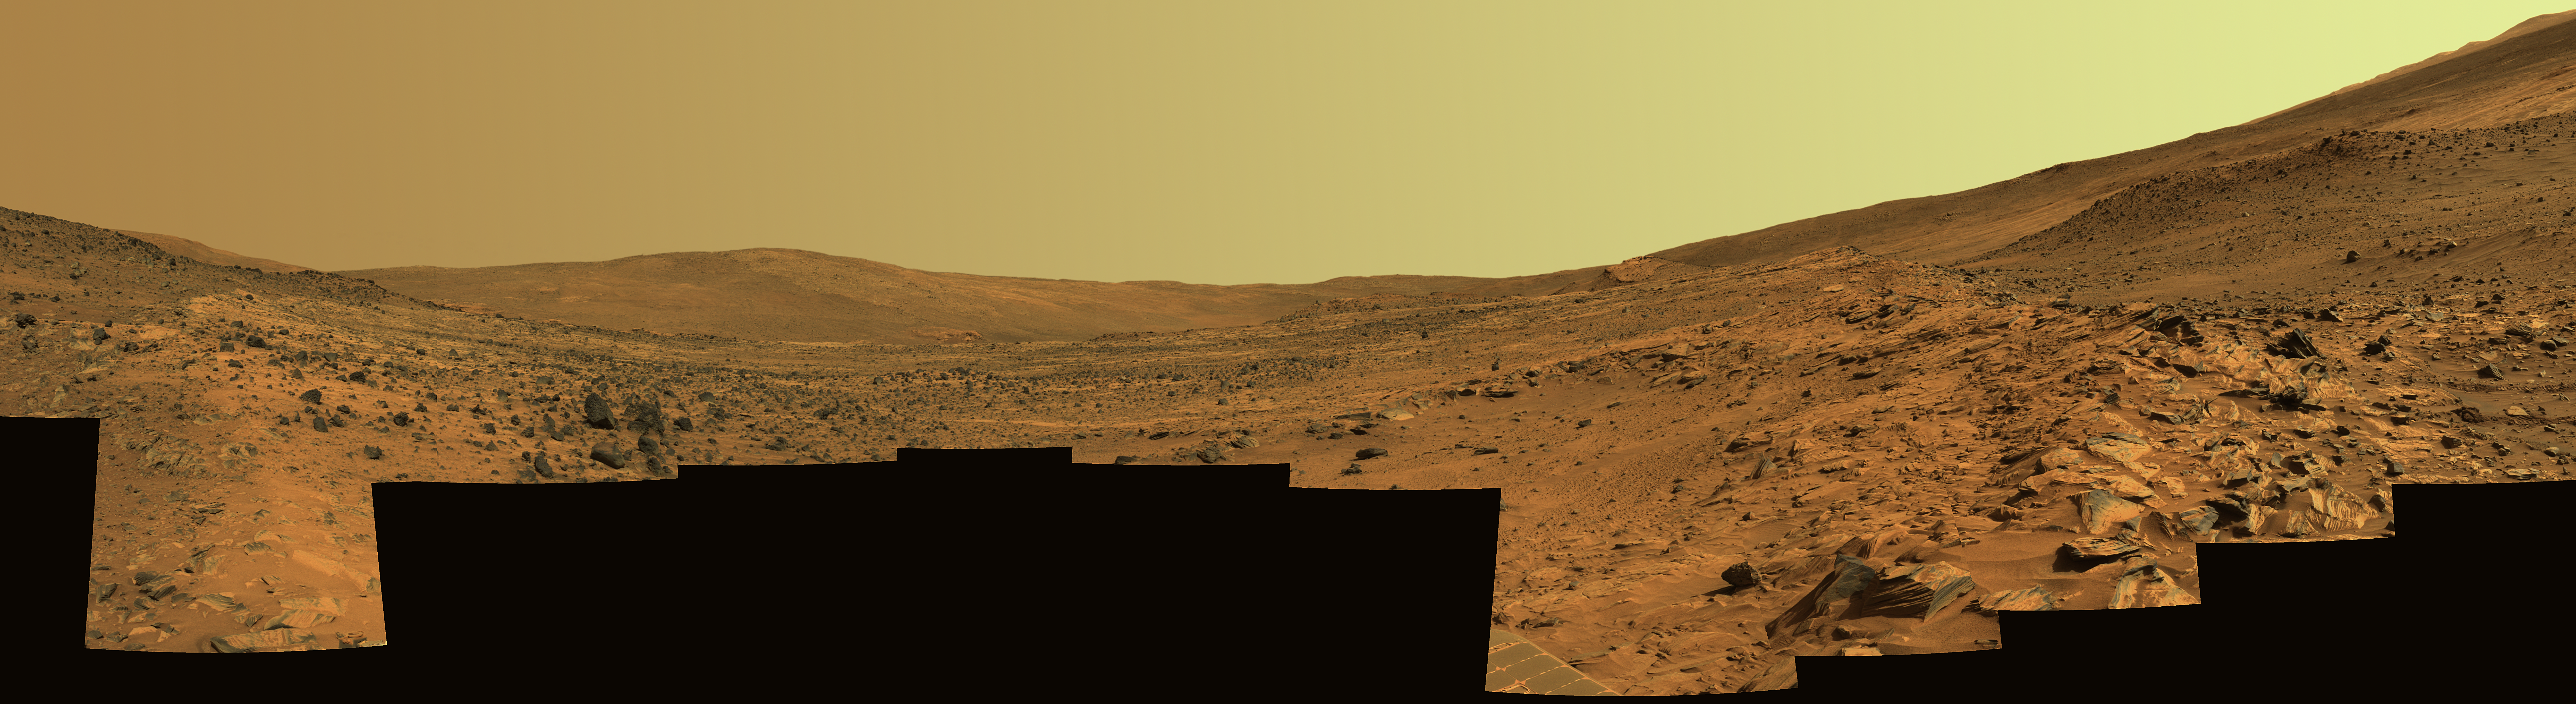

Spirit’s ‘Paige’ Panorama of the Interior of ‘Home Plate’

On Feb. 19, 2006, the 758th Martian day of exploration of the red planet by NASA’s Mars Exploration Rover Spirit, the rover acquired this panoramic view of the interior of “Home Plate,” a circular topographic feature amid the “Columbia Hills.” This view, called the “Paige” panorama, is from the top of Home Plate. It shows layered rocks exposed at the edge as well as dark rocks exhibiting both smooth and sponge-like “scoriaceous” textures. To the east from this vantage point, “McCool Hill” looms on the horizon. At the base of McCool Hill is a reddish outcrop called “Oberth,” which Spirit may explore during the rapidly approaching Martian winter. “Von Braun” and “Goddard” hills are partially visible beyond the opposite rim of Home Plate.

The limited spatial coverage of this panorama is the result of steadily decreasing power available to the rover for science activities as the Martian winter arrives and the sun traces a lower path across the sky. The rover team anticipates that the north-facing slopes of McCool Hill should sufficiently tilt the rover’s solar panels toward the sun to allow Spirit to survive the winter.

The view covers about 230 degrees of terrain around the rover. Spirit’s panoramic camera (Pancam) took 72 separate images of this scene with four different Pancam filters. This is an approximately true-color rendering using the Pancam’s 75-nanometer, 535-nanometer, and 432-nanometer filters. Image-to-image seams have been eliminated from the sky portion of the mosaic to better simulate the vista a person standing on Mars would see.

Credit: NASA/JPL-Caltech/USGS/Cornell University